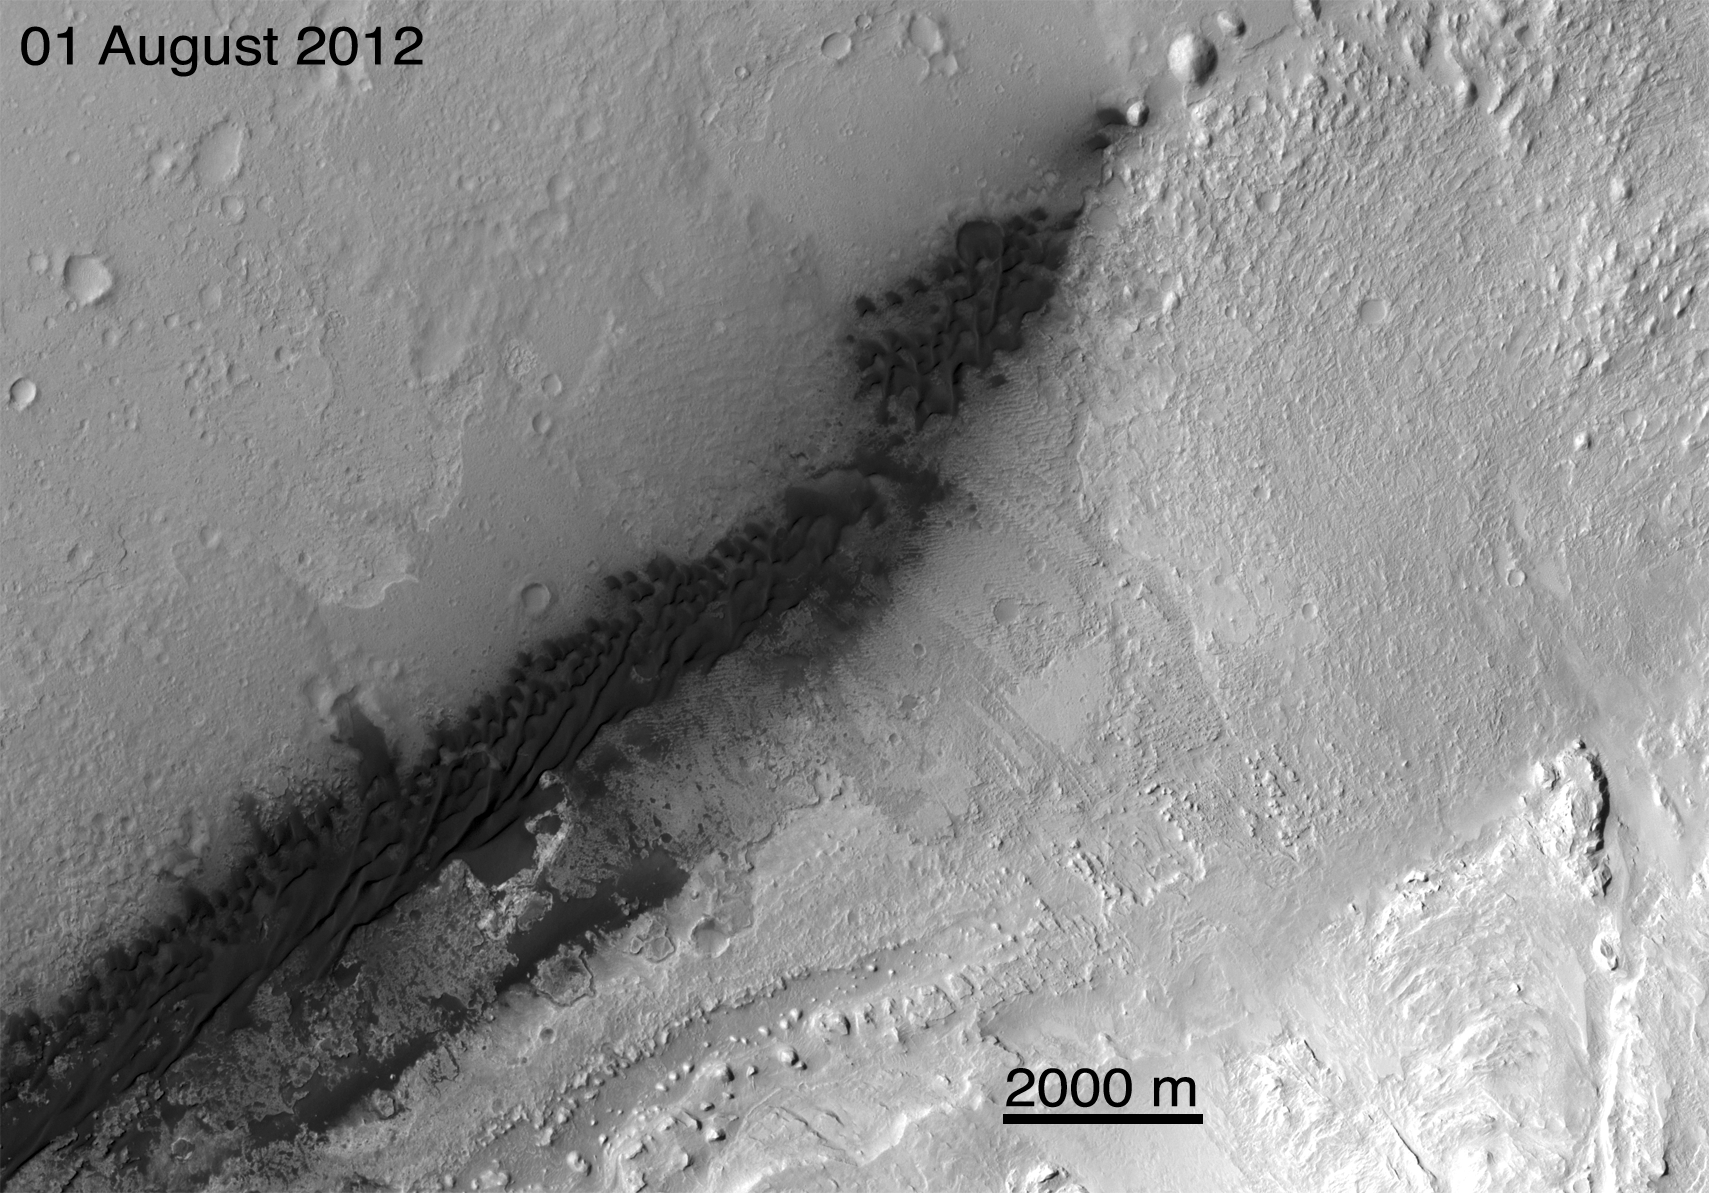

Before and After Curiosity’s Touchdown

These images from NASA’s Mars Reconnaissance Orbiter (MRO) show a before-and-after comparison of the area where NASA’s Curiosity rover landed on Aug. 5 PDT (Aug. 6 EDT). The images were taken by the Context Camera on MRO on Aug. 1 and Aug. 7.

They show the landing effects of the descent stage, the rover lander, the back shell and parachute, and the heat shield, all found on the left side of the image (west of the dune field). On the right side of the image, in a line with the rover and heat shield, are small dark features that very much resemble impact sites seen by the Context Camera elsewhere on Mars. These are interpreted to be the impact sites of the tungsten Entry Ballast Masses released by the entry vehicle just before parachute deployment.

The Context Camera took the pictures at a resolution of 20 feet (6 meters) per pixel. The images here are projected at 16 feet (5 meters) per pixel.

The Aug. 7 image was taken at the same time as a post-landing image taken by the orbiter’s High Resolution Imaging Science Experiment camera (see PIA16001). The Context Camera image is 20 times lower in resolution but covers an area almost 20 times larger. The wider field of view and longer image permits the Context Camera to perform reconnaissance for higher resolution targets. A Context Camera image is typically about 19 by 171 miles (30 by 275 kilometers) but because the camera was looking at an angle, it covered a swath about 26 by 171 miles (42 by 275 kilometers).

Credit: NASA/JPL-Caltech/MSSS